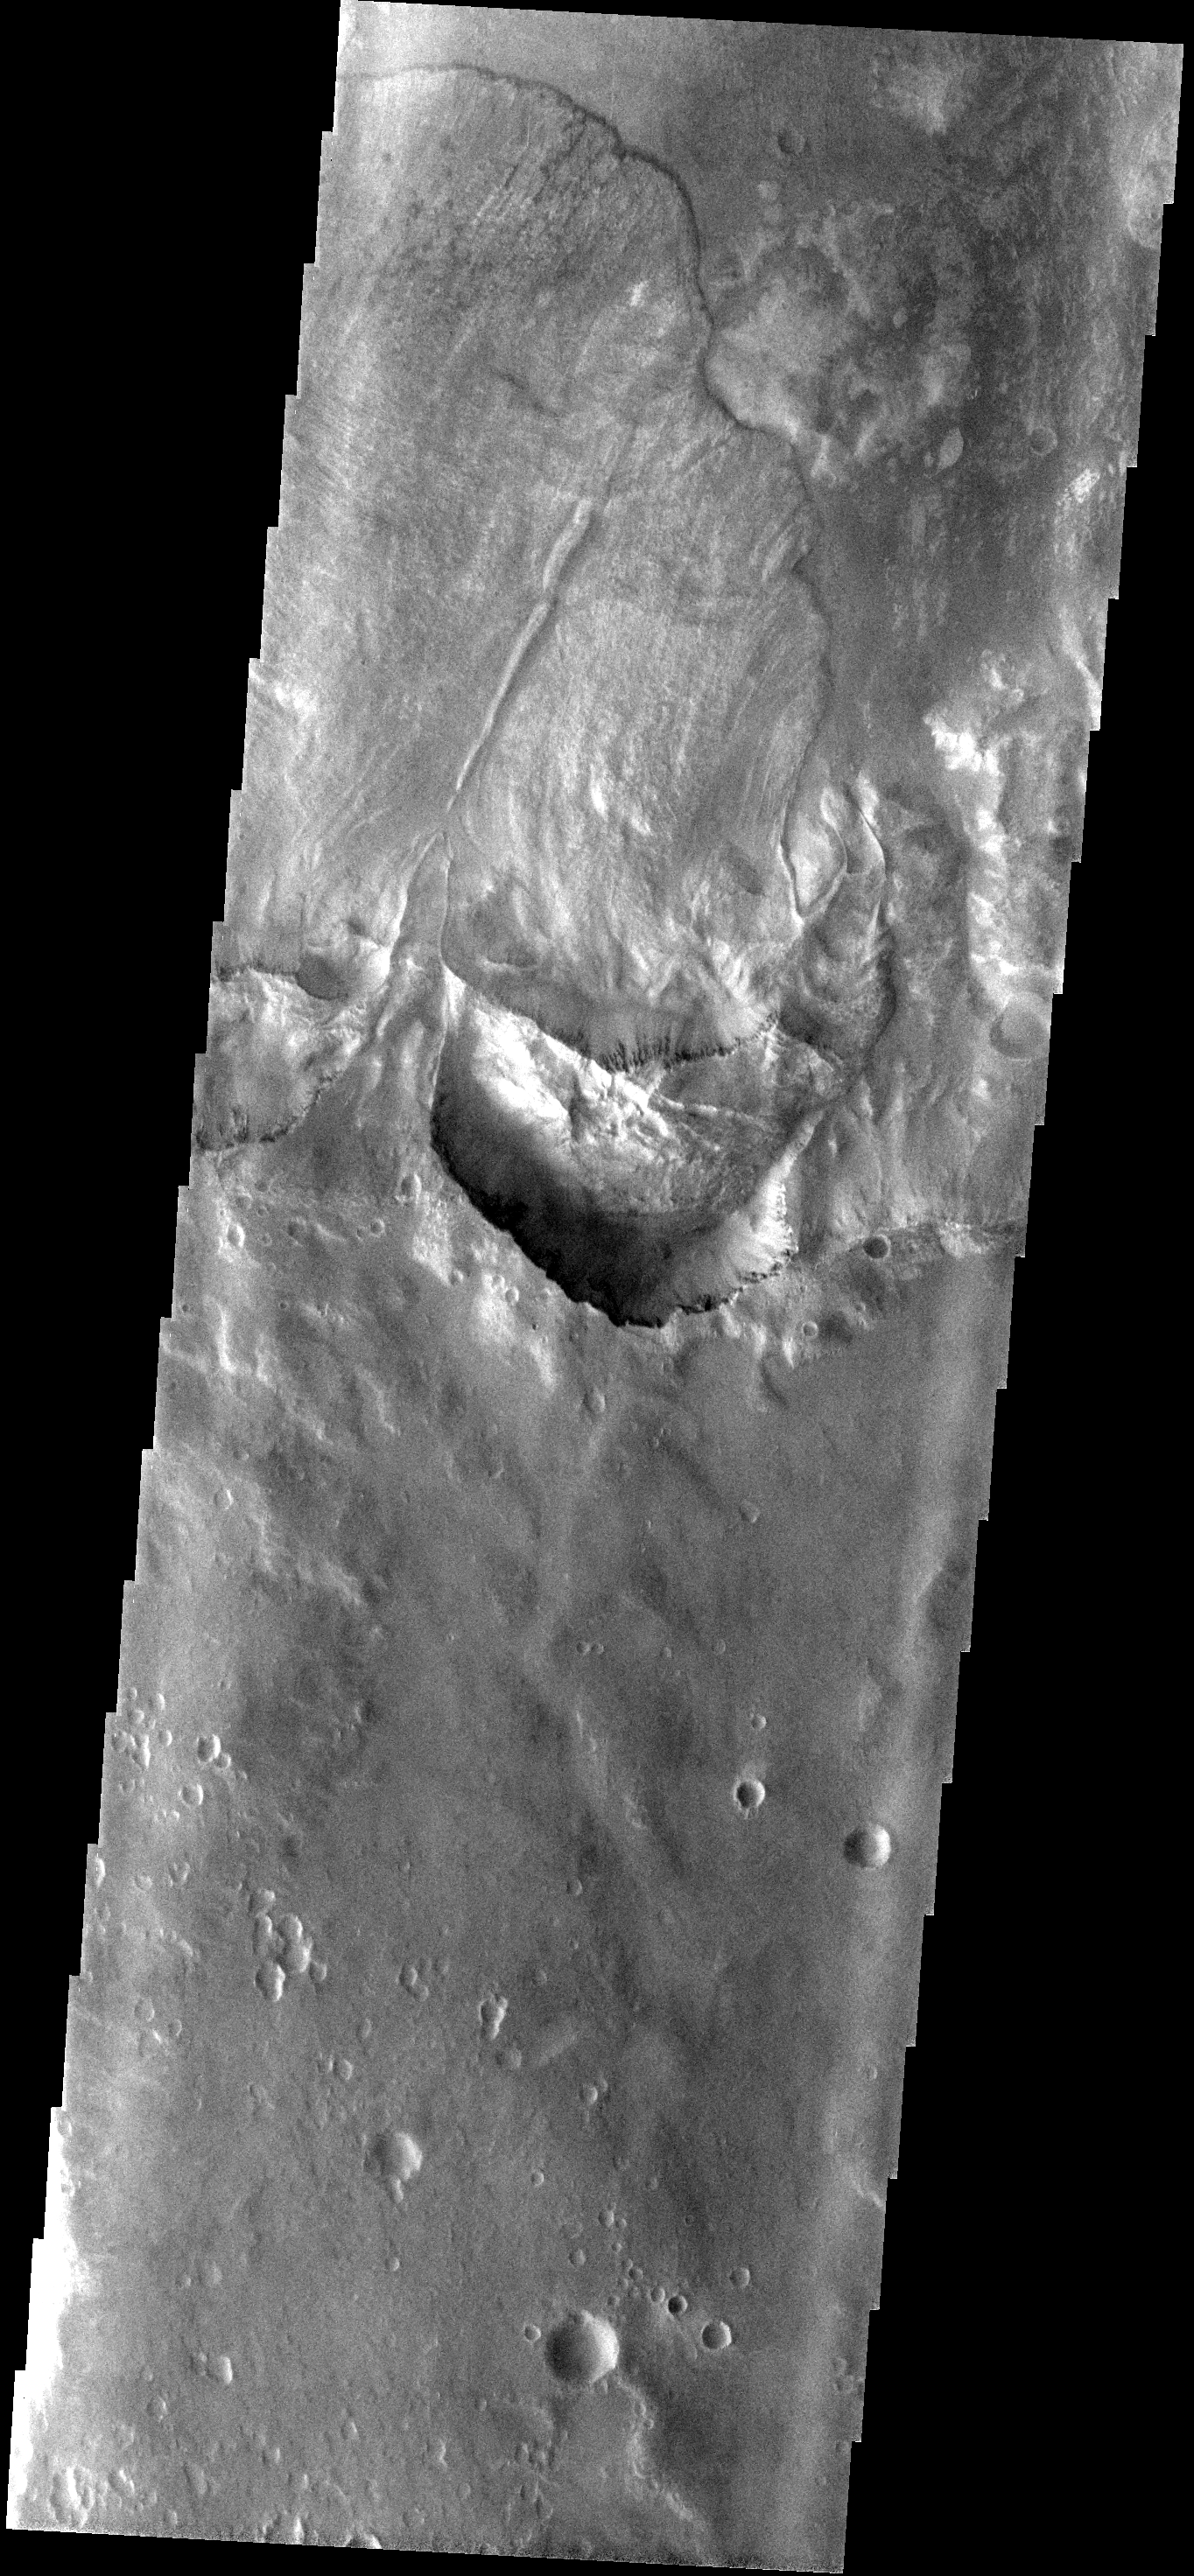

Landslide

This large landslide is located within an unnamed crater to the WSW of Holden Crater.

Image information: VIS instrument. Latitude -27.8N, Longitude 323.1E. 17 meter/pixel resolution.

Please see the THEMIS Data Citation Note for details on crediting THEMIS images.

Note: this THEMIS visual image has not been radiometrically nor geometrically calibrated for this preliminary release. An empirical correction has been performed to remove instrumental effects. A linear shift has been applied in the cross-track and down-track direction to approximate spacecraft and planetary motion. Fully calibrated and geometrically projected images will be released through the Planetary Data System in accordance with Project policies at a later time.

NASA’s Jet Propulsion Laboratory manages the 2001 Mars Odyssey mission for NASA’s Office of Space Science, Washington, D.C. The Thermal Emission Imaging System (THEMIS) was developed by Arizona State University, Tempe, in collaboration with Raytheon Santa Barbara Remote Sensing. The THEMIS investigation is led by Dr. Philip Christensen at Arizona State University. Lockheed Martin Astronautics, Denver, is the prime contractor for the Odyssey project, and developed and built the orbiter. Mission operations are conducted jointly from Lockheed Martin and from JPL, a division of the California Institute of Technology in Pasadena.

Credit: NASA/JPL/ASU